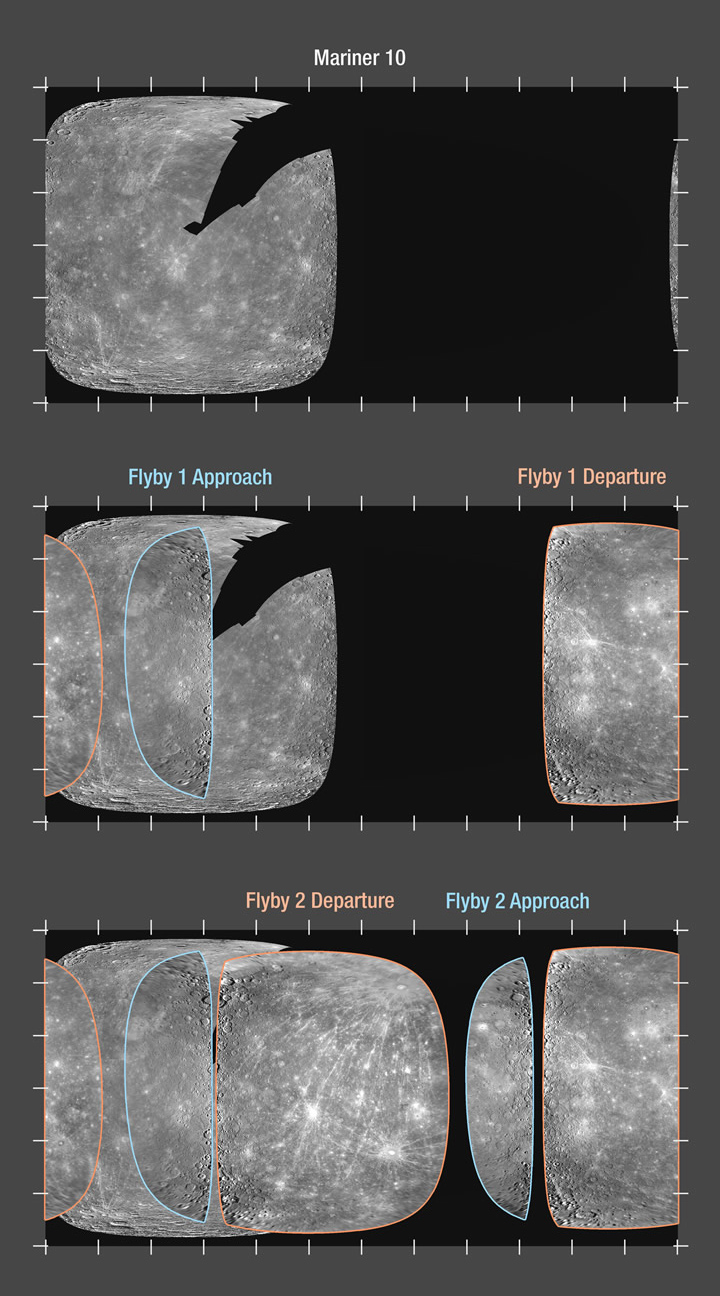

MESSENGER’s Enhanced Coverage of Mercury’s Surface

Shown here are three imagery coverage maps of Mercury. Mariner 10 photographed approximately 45% of Mercury’s surface during three flybys in the mid-1970s (top map). MESSENGER has now seen about 80% of Mercury from two encounters this year (14 January and 6 October, middle and bottom maps respectively). The narrow regions outlined in blue are the sunlit crescents seen as MESSENGER approached Mercury during each flyby (Mercury flyby 1 approach crescent (see PIA10179); Mercury flyby 2 approach crescent) (see PIA11247). The larger areas outlined in orange are the sunlit portions of the surface seen as MESSENGER departed the Solar System’s innermost planet (Mercury flyby 1 departure view (see PIA10172); Mercury flyby 2 departure view (see PIA11245). The second flyby on October 6 filled in most of the areas that had never before been imaged by spacecraft. Between Mariner 10 and MESSENGER, we have now mapped about 90% of Mercury at a resolution of 1 kilometer or better. Because of the fast encounter velocity and Mercury’s slow rotation, the lighting angle within the global mosaic varies from high noon to just over the horizon, resulting in a non-uniform look at the planet. After MESSENGER enters orbit about Mercury in 2011, a higher-resolution (250 meters/pixel) global mosaic will be built up with more uniform illumination.

Date Acquired: January 14 and October 6, 2008
Instrument: Wide Angle Camera (WAC) of the Mercury Dual Imaging System (MDIS)
Scale: Mercury’s diameter is 4880 kilometers (3030 miles)

These images are from MESSENGER, a NASA Discovery mission to conduct the first orbital study of the innermost planet, Mercury. For information regarding the use of images, see the MESSENGER image use policy.

Credit: NASA/Johns Hopkins University Applied Physics Laboratory/Carnegie Institution of Washington